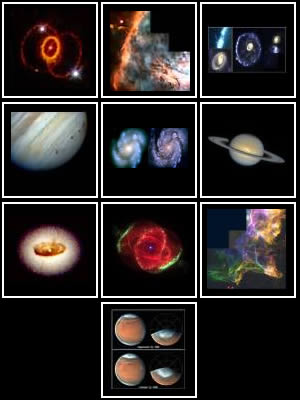

HST’s Greatest Hits 1990-1995

Hubble Space Telescope evokes a new sense of awe and wonder about the infinite richness of our universe in dramatic, unprecedented pictures of celestial objects. Like a traveler sharing their best snapshots, we present a selection of Hubble's most spectacular images.

Credit: NASA and STScI